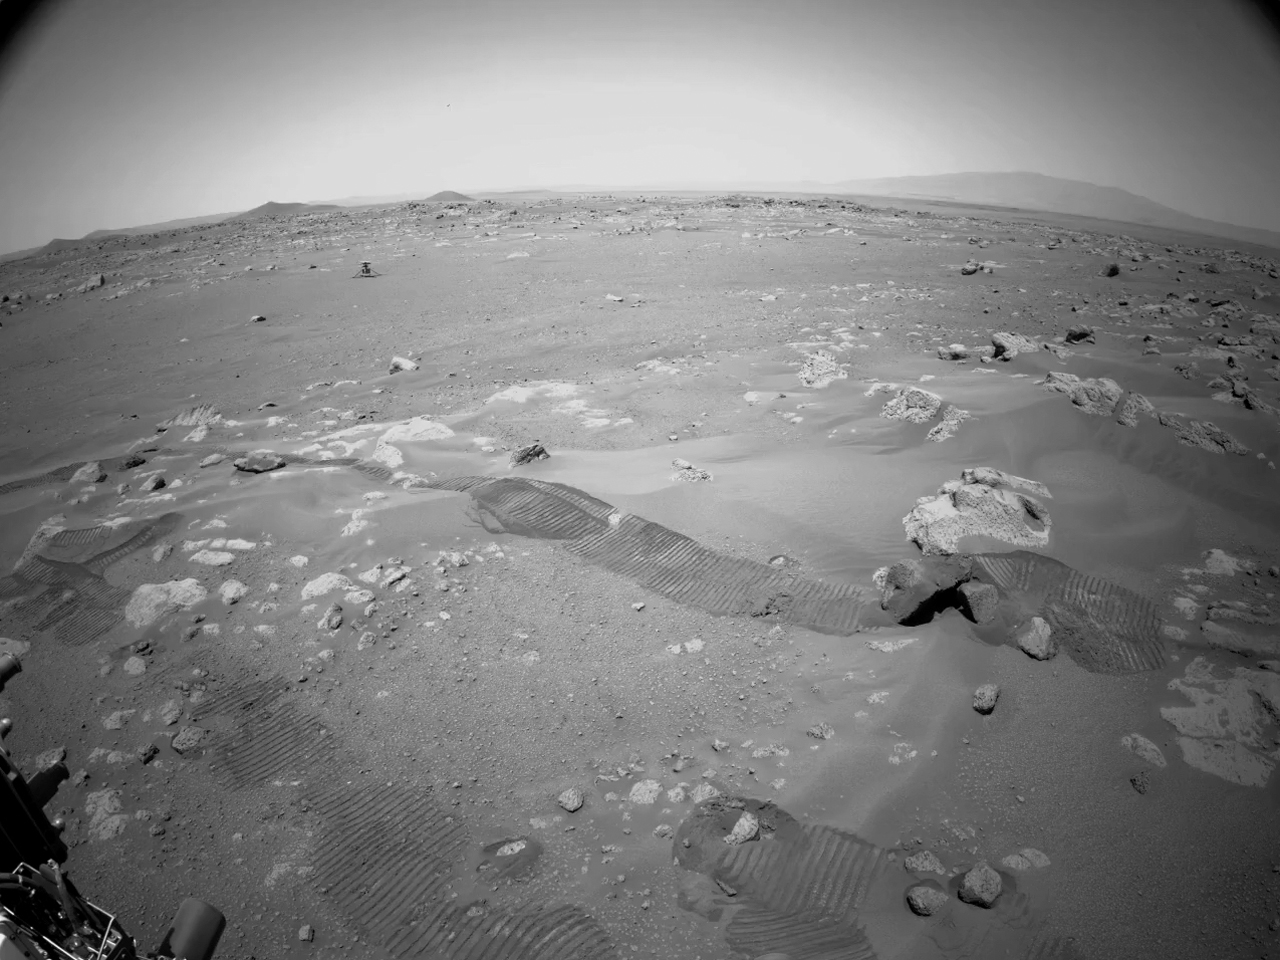

Perseverance Rover Camera View of Long Autonomous Drive

This video from July 1, 2021 (the 130th sol, or Martian day, of its mission), shows scenes from the longest autonomous drive yet for NASA’s Perseverance Mars rover, which landed on Feb. 18, 2021. At the beginning of the traverse on Sol 130, the rover’s engineers manually drove past NASA’s Ingenuity Mars Helicopter. Then the rover began driving autonomously, avoiding hazards and traveling 358 feet (109 meters) on its own.

One of the rover’s Navigation Cameras took the images about once every 16 feet (5 meters). They were processed to enhance the contrast.

A key objective for Perseverance’s mission on Mars is astrobiology, including the search for signs of ancient microbial life. The rover will characterize the planet’s geology and past climate, pave the way for human exploration of the Red Planet, and be the first mission to collect and cache Martian rock and regolith (broken rock and dust).

The Mars 2020 Perseverance mission is part of NASA’s Moon to Mars exploration approach, which includes Artemis missions to the Moon that will help prepare for human exploration of the Red Planet.

Subsequent NASA missions, in cooperation with ESA (European Space Agency), would send spacecraft to Mars to collect these sealed samples from the surface and return them to Earth for in-depth analysis.

NASA’s Jet Propulsion Laboratory in Southern California built and manages operations of the Mars 2020 Perseverance rover for NASA.

Credit: NASA/JPL-Caltech